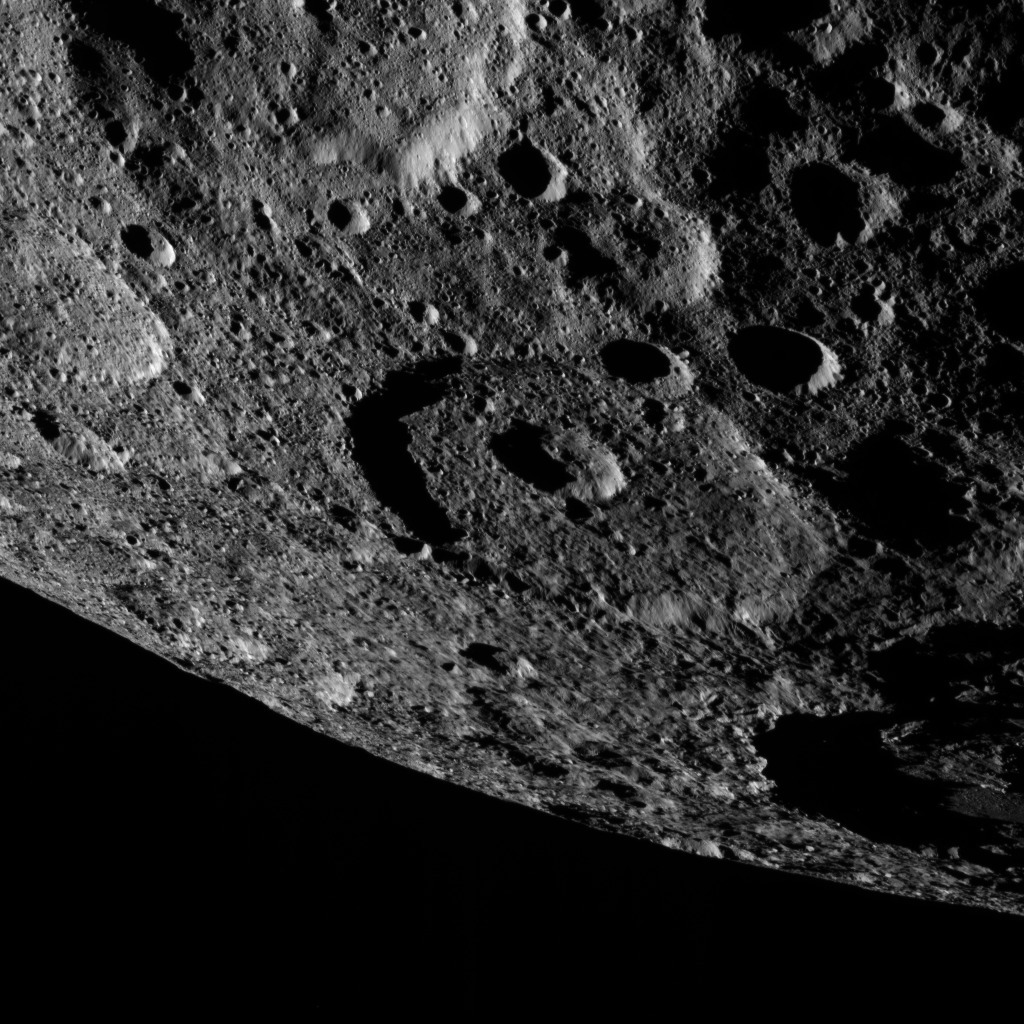

Dawn XMO2 Image 10

This image of the limb of dwarf planet Ceres shows a section of the northern hemisphere. A shadowy portion of Occator Crater can be seen at the lower right — its bright “spot” areas are outside of the frame of view. Part of Kaikara Crater (45 miles, 72 kilometers in diameter) is visible at top left.

Dawn took this image on Oct. 17 from its second extended-mission science orbit (XMO2), at a distance of about 920 miles (1,480 kilometers) above the surface. The image resolution is about 460 feet (140 meters) per pixel.

Dawn’s mission is managed by JPL for NASA’s Science Mission Directorate in Washington. Dawn is a project of the directorate’s Discovery Program, managed by NASA’s Marshall Space Flight Center in Huntsville, Alabama. UCLA is responsible for overall Dawn mission science. Orbital ATK, Inc., in Dulles, Virginia, designed and built the spacecraft. The German Aerospace Center, the Max Planck Institute for Solar System Research, the Italian Space Agency and the Italian National Astrophysical Institute are international partners on the mission team.

Credit: NASA/JPL-Caltech/UCLA/MPS/DLR/IDA